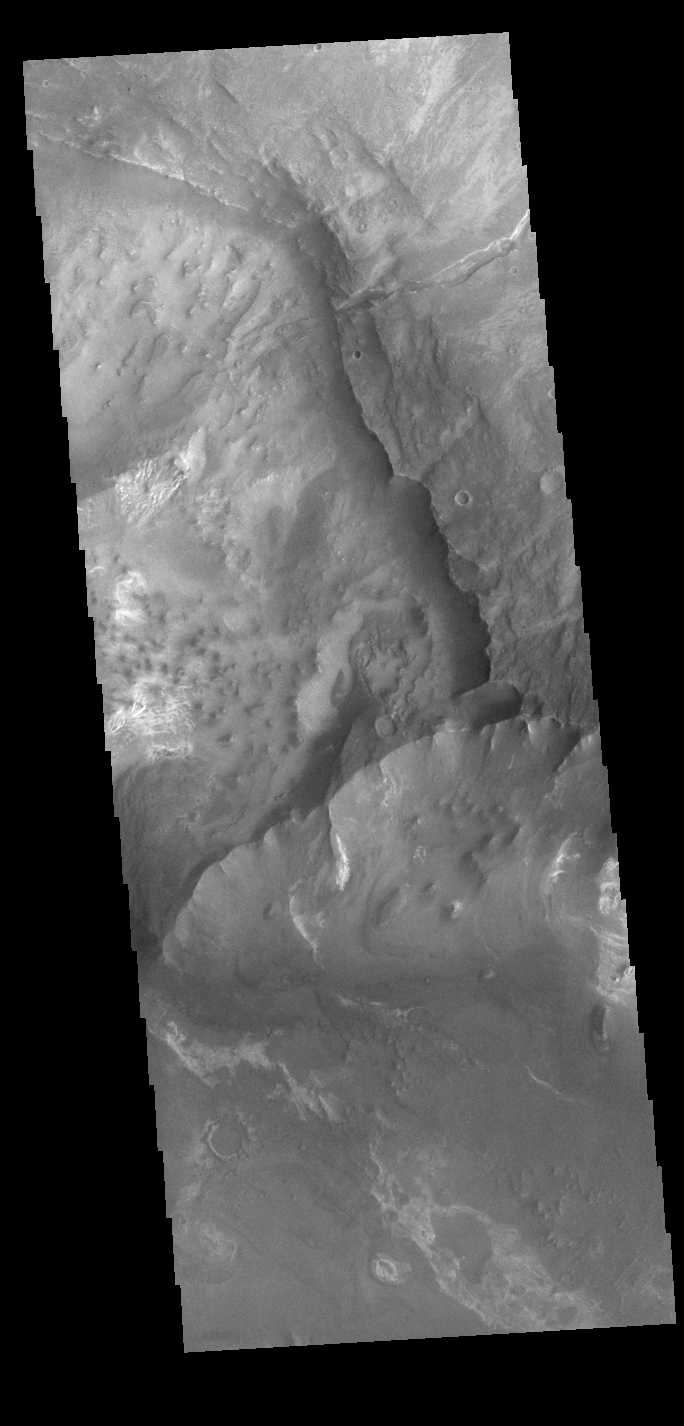

Melas Chasma

Today’s VIS image shows part of the canyon wall of Melas Chasma.

Credit: NASA/JPL-Caltech/ASU